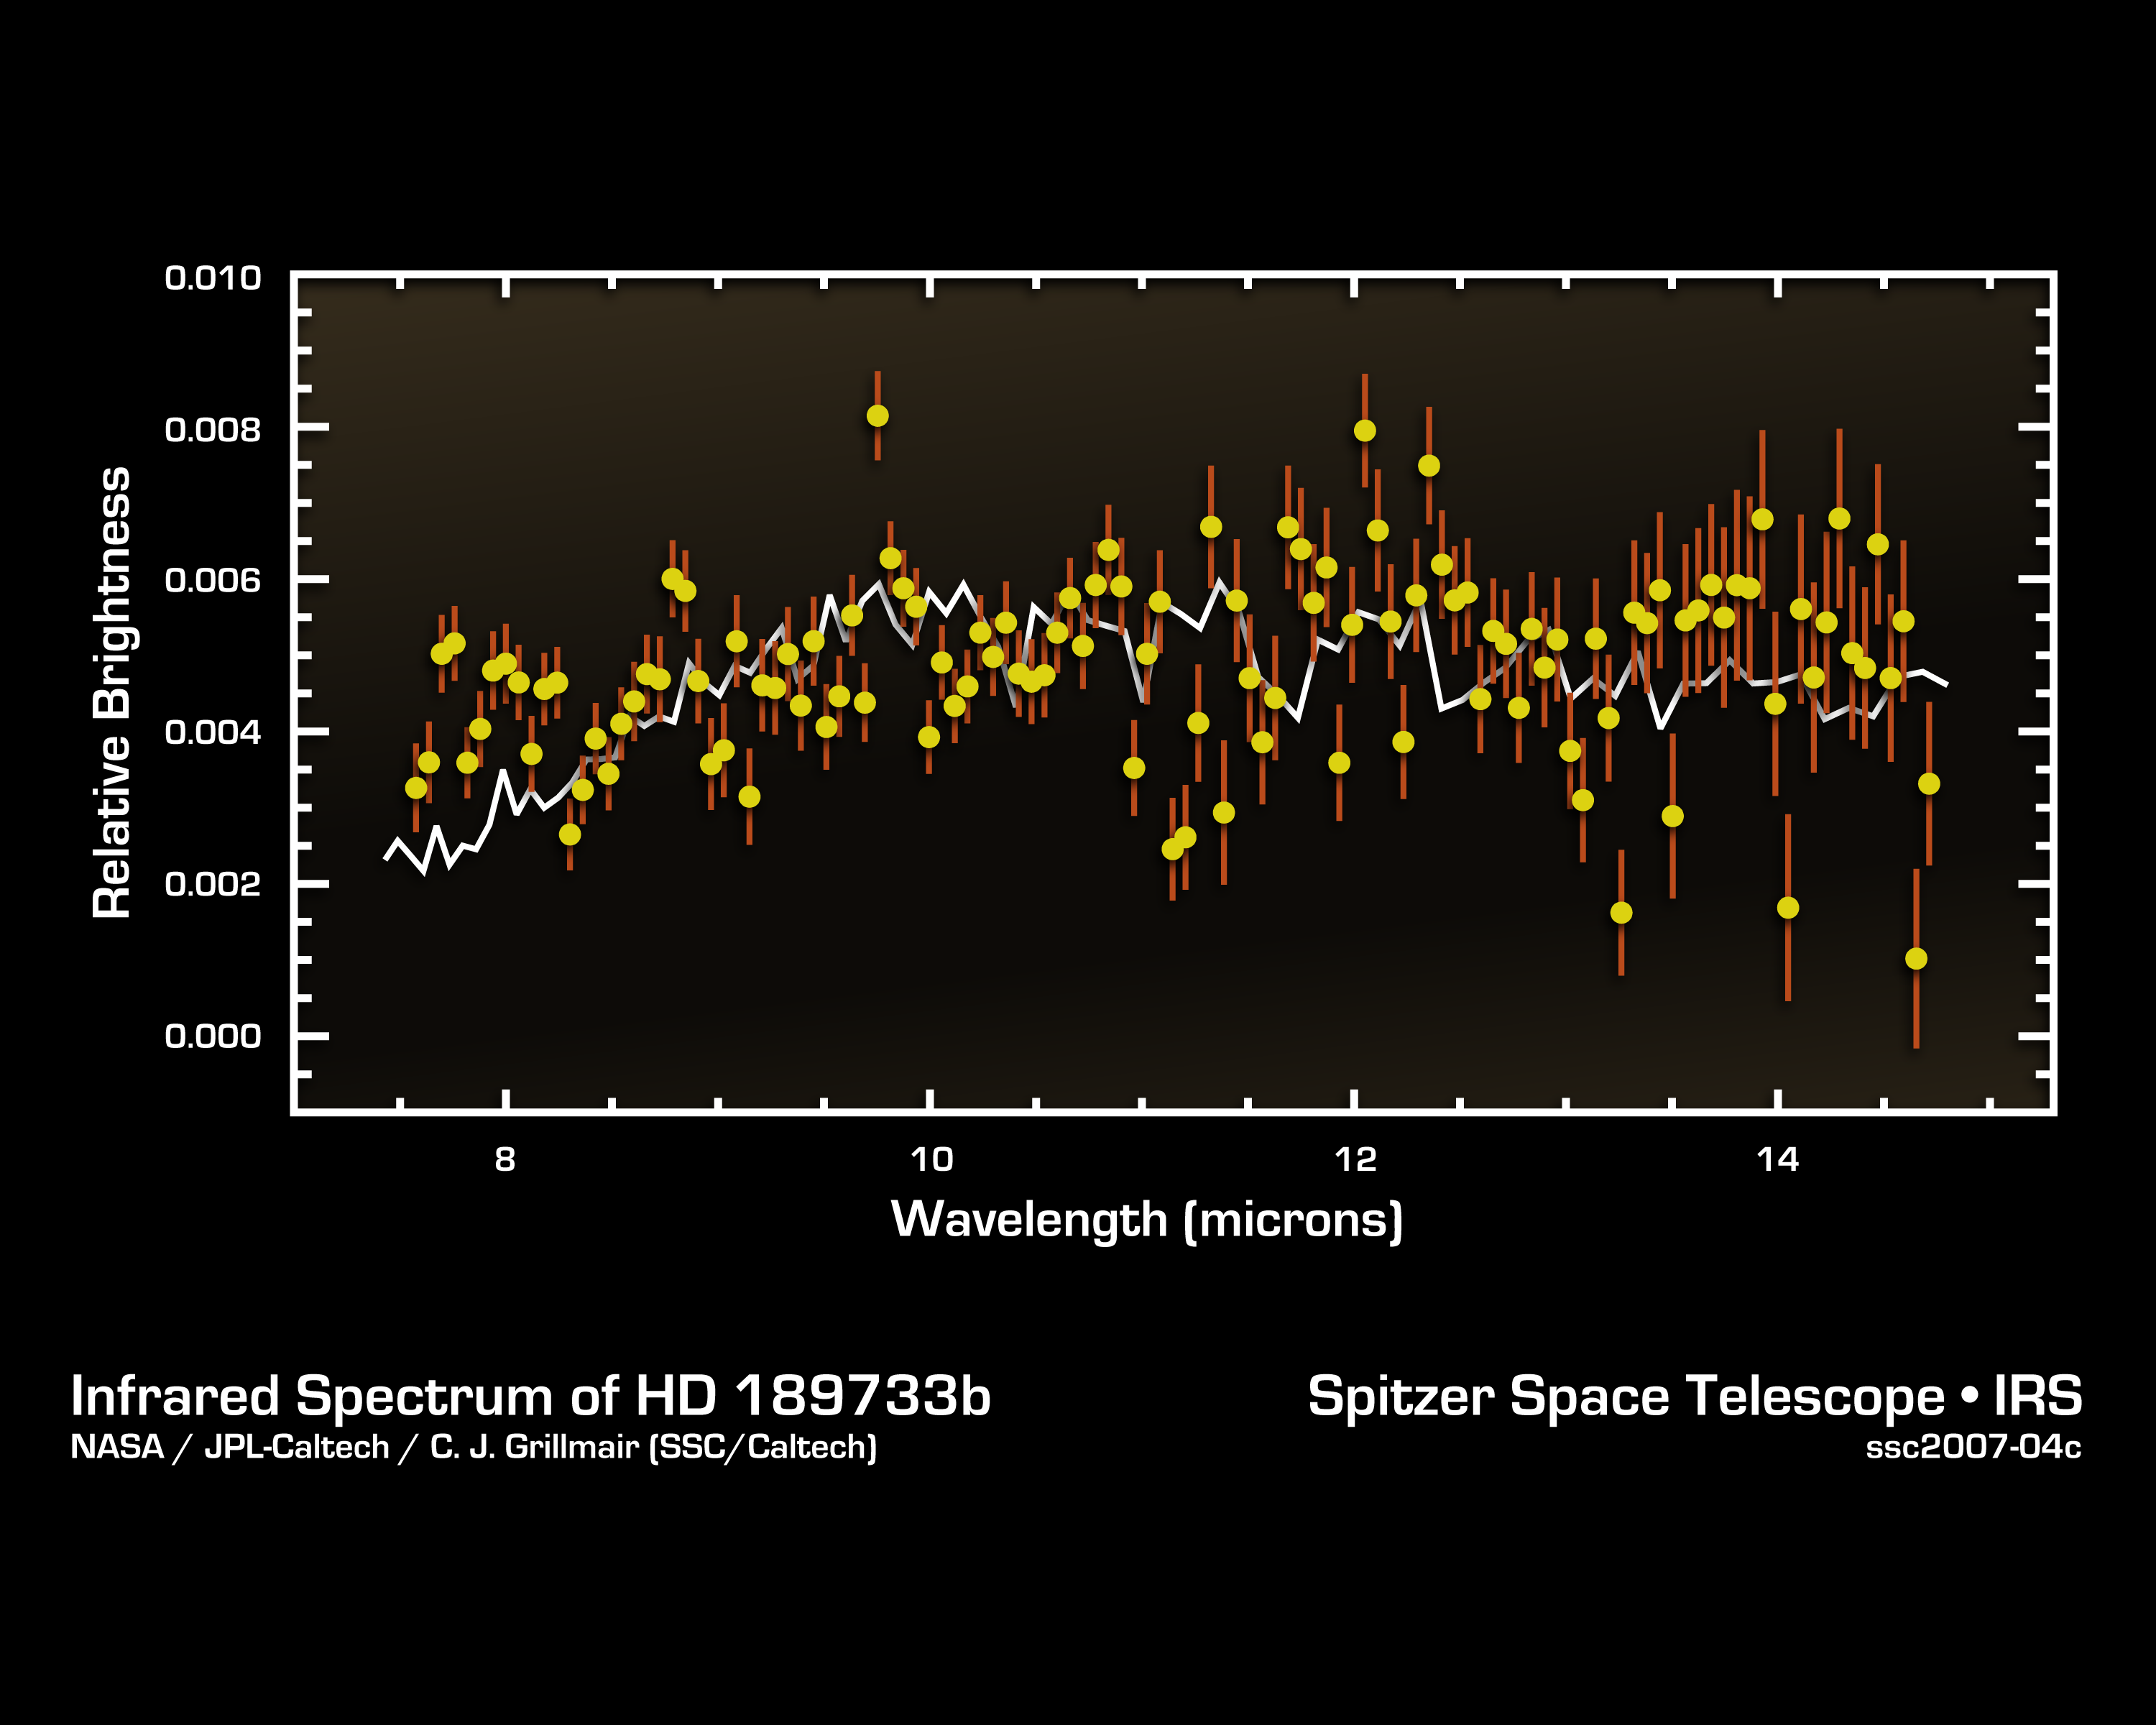

Cracking the Code of Faraway Worlds: An Exoplanet Atmosphere

This infrared data from NASA's Spitzer Space Telescope called a spectrum tells astronomers that a distant gas planet, a so-called "hot Jupiter" called HD 189733b, might be smothered with high clouds. It is one of the first spectra of an alien world.

A spectrum is created when an instrument called a spectrograph cracks light from an object open into a rainbow of different wavelengths. Patterns or ripples within the spectrum indicate the presence, or absence, of molecules making up the object.

Astronomers using Spitzer's spectrograph were able to obtain infrared spectra for two so-called "transiting" hot-Jupiter planets using the "secondary eclipse" technique. In this method, the spectrograph first collects the combined infrared light from the planet plus its star, then, as the planet is eclipsed by the star, the infrared light of just the star. Subtracting the latter from the former reveals the planet's own rainbow of infrared colors.

Astronomers were perplexed when they first saw the infrared spectrum above. It doesn't look anything like what theorists had predicted. Theorists thought the spectra of hot, Jupiter-like planets like this one would be filled with the signatures of molecules in the planets' atmospheres. But the spectrum doesn't show any molecules, and is instead what astronomers call "flat." For example, theorists thought there'd be a strong signature of water in the form of a big drop in the wavelength range between 7 and 10 microns. The fact that water is not detected may indicate that it is hidden underneath a thick blanket of high, dry clouds. The average brightness of the spectrum is also a bit lower than theoretical predictions, suggesting that very high winds are rapidly moving the terrific heat of the noonday sun from the day side of HD 189733b to the night side.

This spectrum was produced by Dr. Carl Grillmair of NASA's Spitzer Science Center at the California Institute of Technology in Pasadena, Calif., and his colleagues.

Credit: NASA/JPL-Caltech/C. Grillmair (SSC/Caltech)